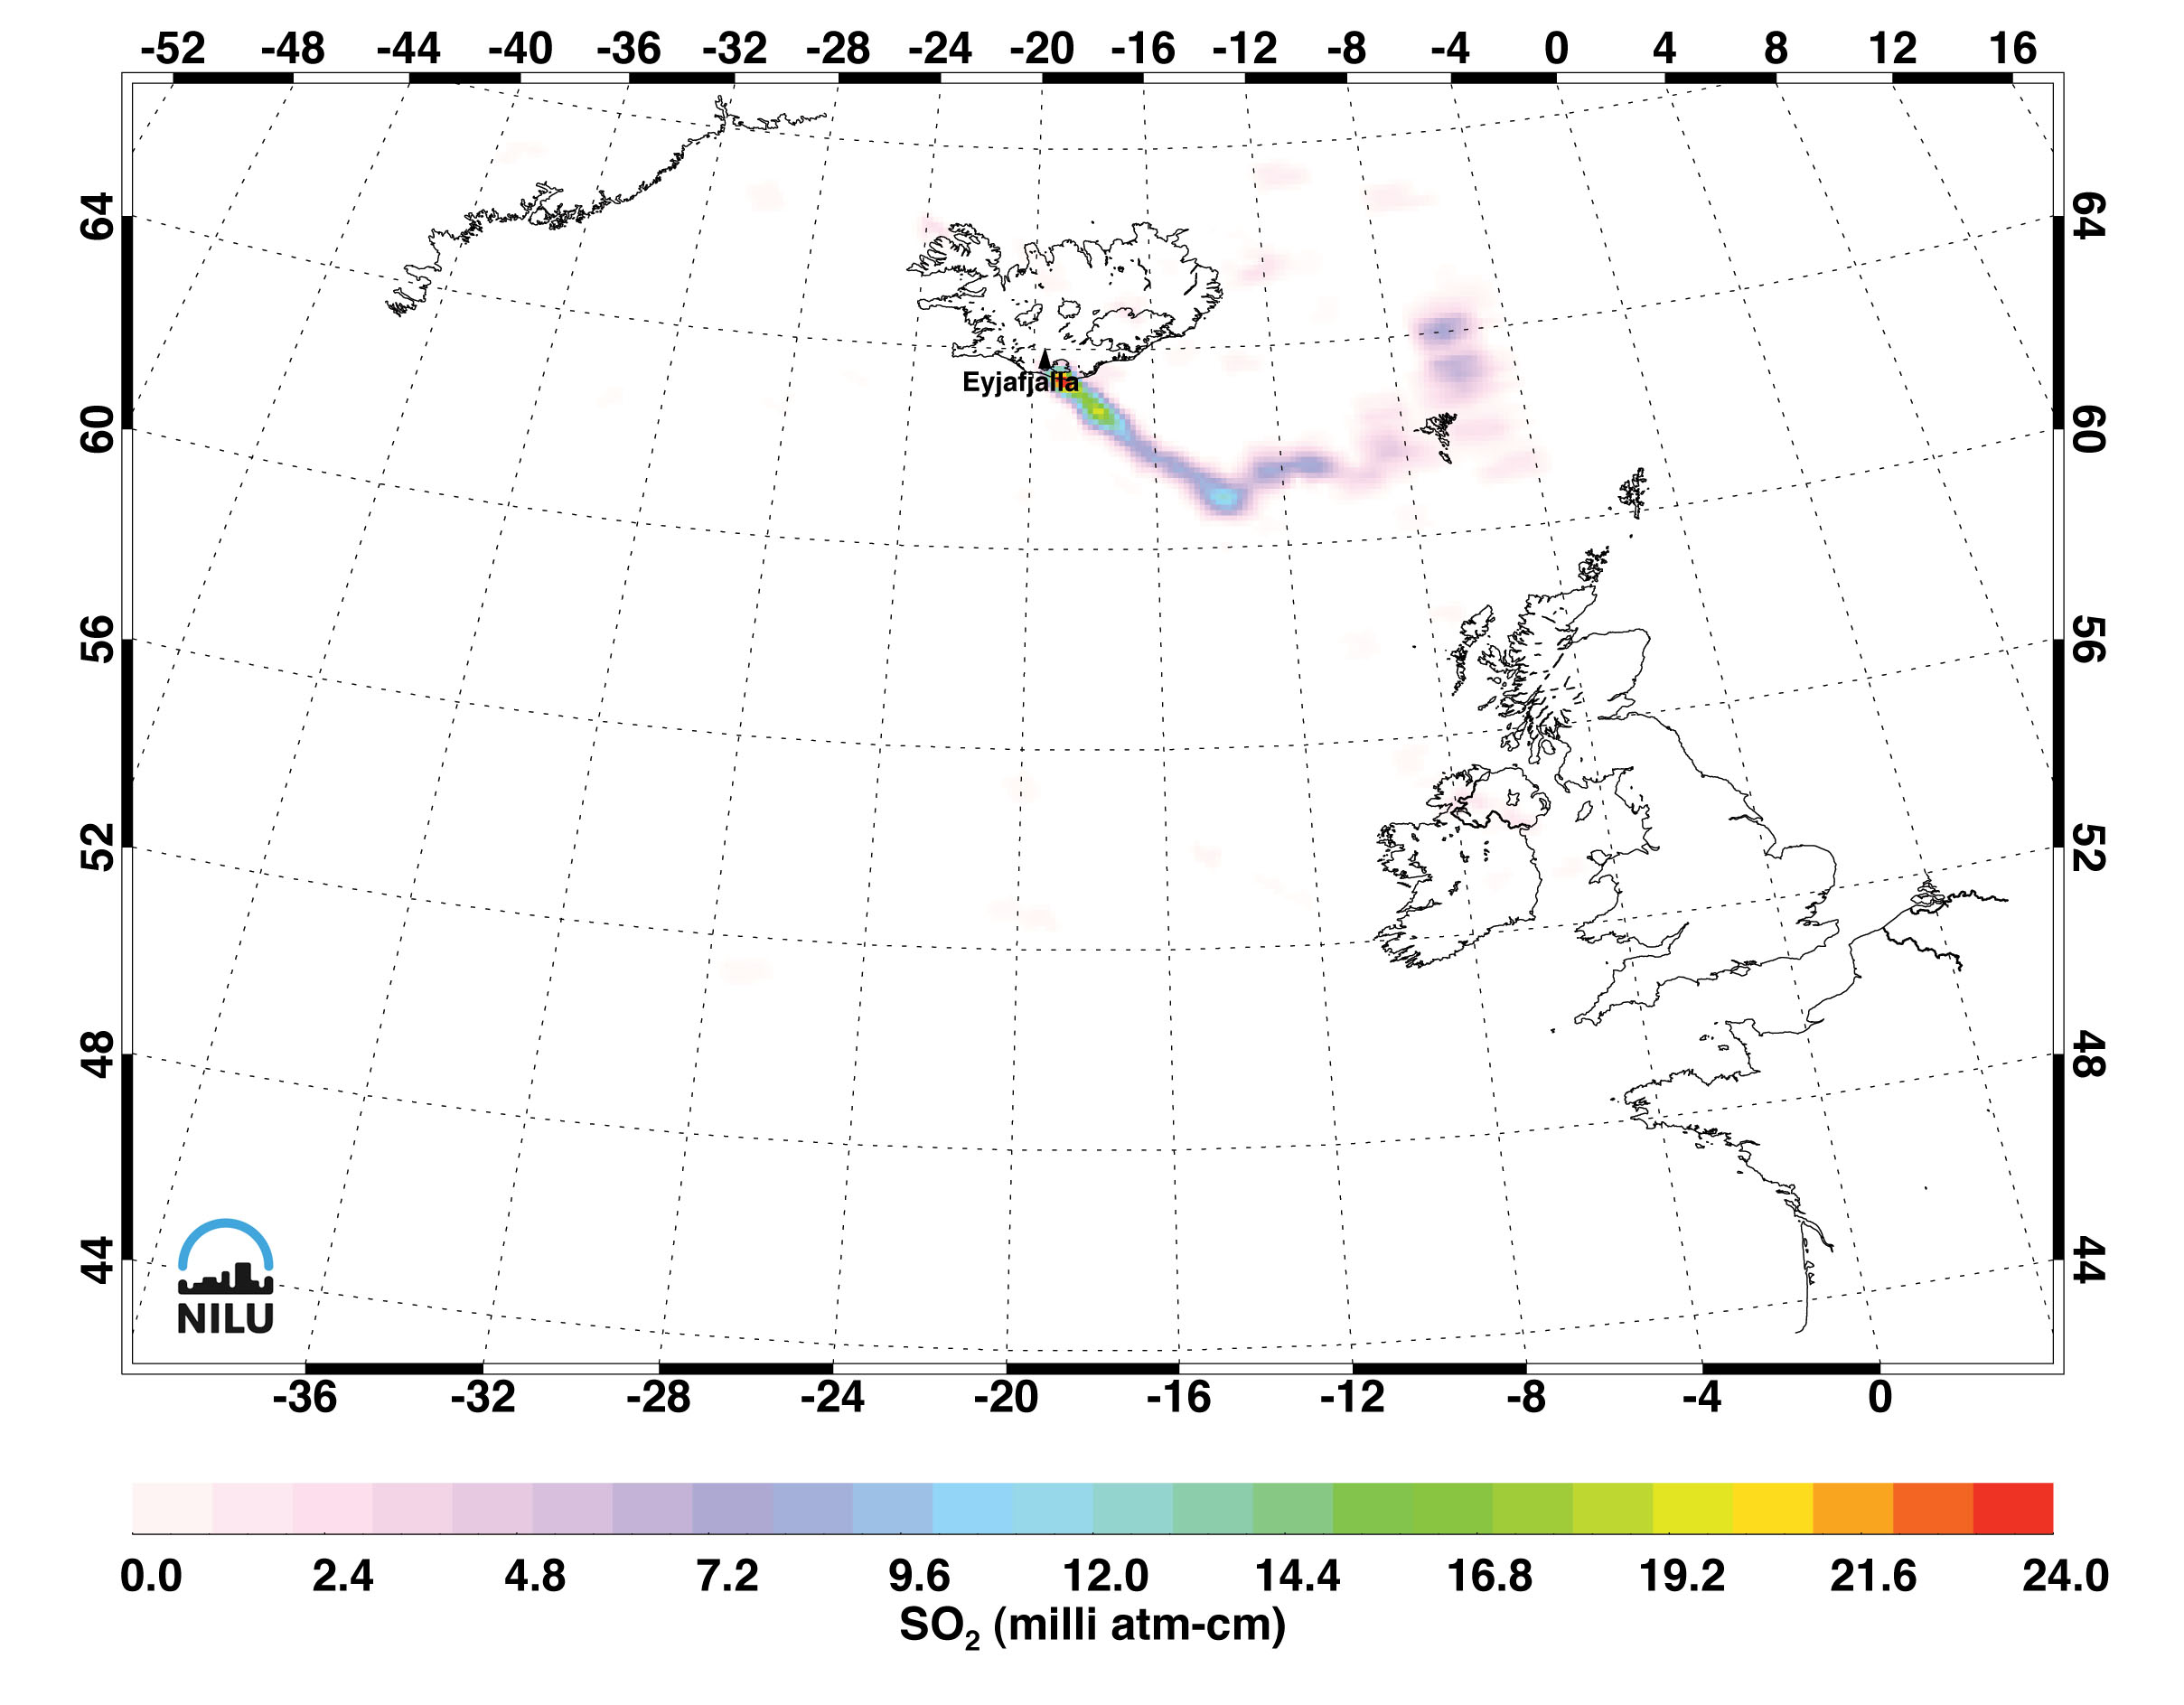

Sulfur Dioxide in Iceland’s Eyjafjallajökull Volcanic Cloud as seen by AIRS

The eruptions of Iceland’s Eyjafjallajökull (pronounced “Aya-fyatla-jo-kutl”) volcano in May 2010 sent clouds of ash into the atmosphere, disrupting air travel in Northern Europe and around the world. Images made with data from the Atmospheric Infrared Sounder (AIRS) on NASA’s Aqua satellite, show sulfur dioxide released from the volcanic eruption of Eyjafjallajökull. The measurements are of sulfur dioxide partial column abundance in units of milli-atm-cm, or Dobson Units (DU), determined from AIRS spectra that utilizes the strong 1363 cm-1 sulfur dioxide band.

The AIRS retrievals show sulfur dioxide residing in the atmosphere’s upper troposphere/lower stratosphere, a region which includes aviation altitudes. Since late April, Eyjafjallajökull has been emitting copious amounts of sulfur dioxide as well as ash. For the period of May 9-11, the AIRS retrievals indicate total masses of 0.01-0.02 Tg (SO2).

Sulfur dioxide burden retrievals and image creation are by Dr. Fred Prata of the Norwegian Institute for Air Research (NILU).

NASA works with other agencies on using satellite observations to aid in the detection and monitoring of aviation hazards caused by volcanic ash. The ingestion of ash particles from such clouds can result in engine failure for aircraft. More information on this NASA program is found on the web page at http://science.larc.nasa.gov/asap/research-ash.html.

About AIRS
The Atmospheric Infrared Sounder, AIRS, in conjunction with the Advanced Microwave Sounding Unit, AMSU, senses emitted infrared and microwave radiation from Earth to provide a three-dimensional look at Earth’s weather and climate. Working in tandem, the two instruments make simultaneous observations all the way down to Earth’s surface, even in the presence of heavy clouds. With more than 2,000 channels sensing different regions of the atmosphere, the system creates a global, three-dimensional map of atmospheric temperature and humidity, cloud amounts and heights, greenhouse gas concentrations, and many other atmospheric phenomena. Launched into Earth orbit in 2002, the AIRS and AMSU instruments fly onboard NASA’s Aqua spacecraft and are managed by NASA’s Jet Propulsion Laboratory in Pasadena, Calif., under contract to NASA. JPL is a division of the California Institute of Technology in Pasadena.

Credit: NASA/JPL/AIRS/NILU